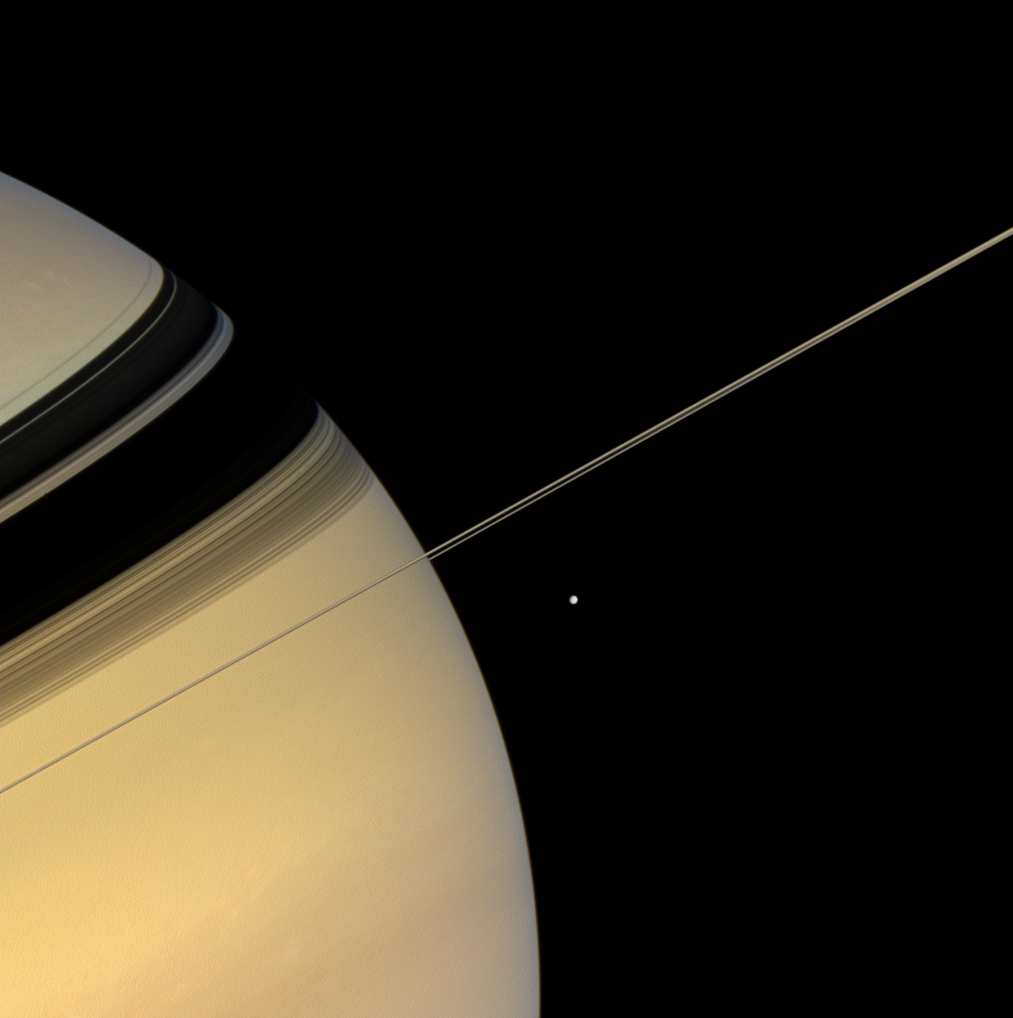

Saturn in Recline

The serene beauty of Saturn invites the Cassini spacecraft’s gaze as the spacecraft hurtles through this dynamic system, studying the giant planet’s rings, moons, atmosphere, and magnetosphere.

The icy moon Mimas (396 kilometers, or 246 miles across) is on the planet’s near side, about 180,000 kilometers (112,000 miles) closer to Cassini than Saturn, in this scene.

The view looks toward the sunlit side of the rings from less than a degree below the ringplane. Images taken using red, green and blue spectral filters were combined to create this natural color view. The images were obtained with the Cassini spacecraft wide-angle camera on July 22, 2007 at a distance of approximately 927,000 kilometers (576,000 miles) from Saturn. Image scale is 56 kilometers (35 miles) per pixel.

The Cassini-Huygens mission is a cooperative project of NASA, the European Space Agency and the Italian Space Agency. The Jet Propulsion Laboratory, a division of the California Institute of Technology in Pasadena, manages the mission for NASA’s Science Mission Directorate, Washington, D.C. The Cassini orbiter and its two onboard cameras were designed, developed and assembled at JPL. The imaging operations center is based at the Space Science Institute in Boulder, Colo.

Credit: NASA/JPL/Space Science Institute